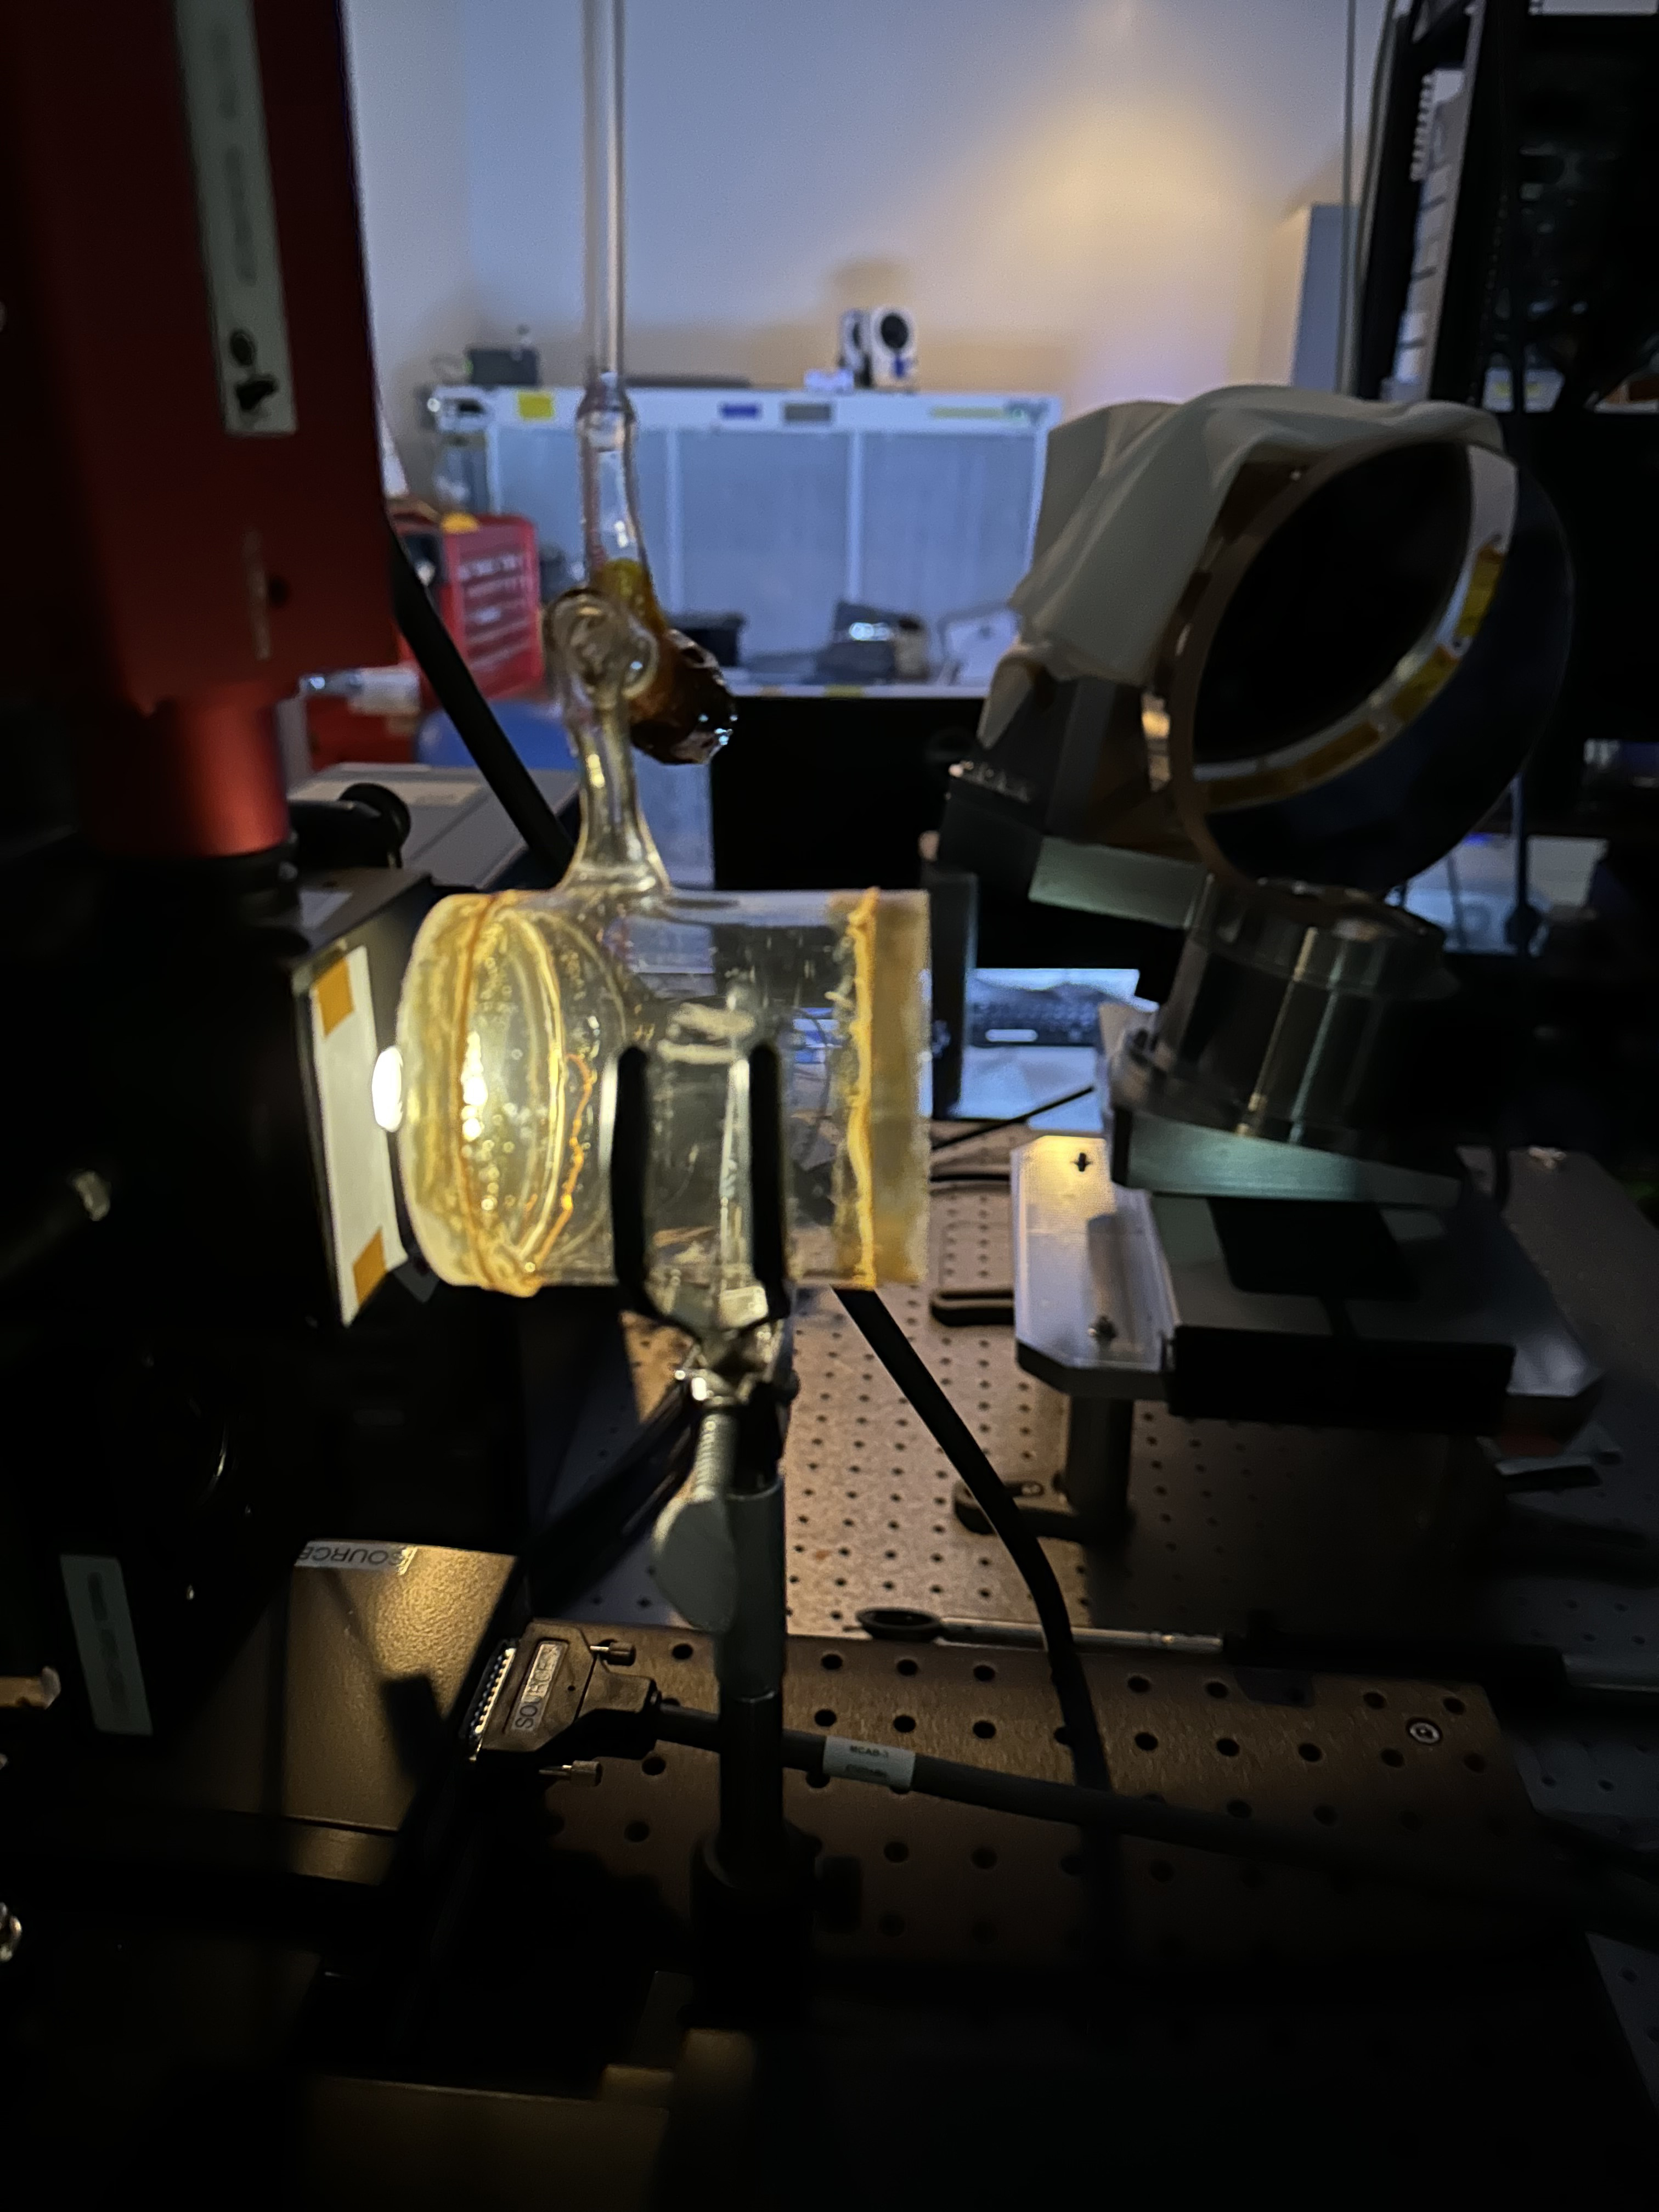

Imaging Spectrometer Methane Test Setup

Methane, a potent greenhouse gas, is contained in a glowing cylinder during a September 2023 test conducted by engineers at NASA’s Jet Propulsion Laboratory in Southern California of a state-of-the-art imaging spectrometer. The instrument will measure methane and carbon dioxide from space.

Designed and built by JPL, imaging spectrometer will be part of an effort led by the nonprofit Carbon Mapper organization to collect data on greenhouse gas point-source emissions. The information will help locate and quantify “super-emitters” – the small percentage of individual sources responsible for a significant fraction of methane and carbon dioxide emissions around the world.

The organization is leading the development of the Carbon Mapper constellation of satellites supported by a public-private partnership composed of Planet Labs PBC, JPL, the California Air Resources Board, the University of Arizona, Arizona State University, and RMI, with funding from High Tide Foundation, Bloomberg Philanthropies, Grantham Foundation for the Protection of the Environment, and other philanthropic donors.

Credit: NASA/JPL-Caltech